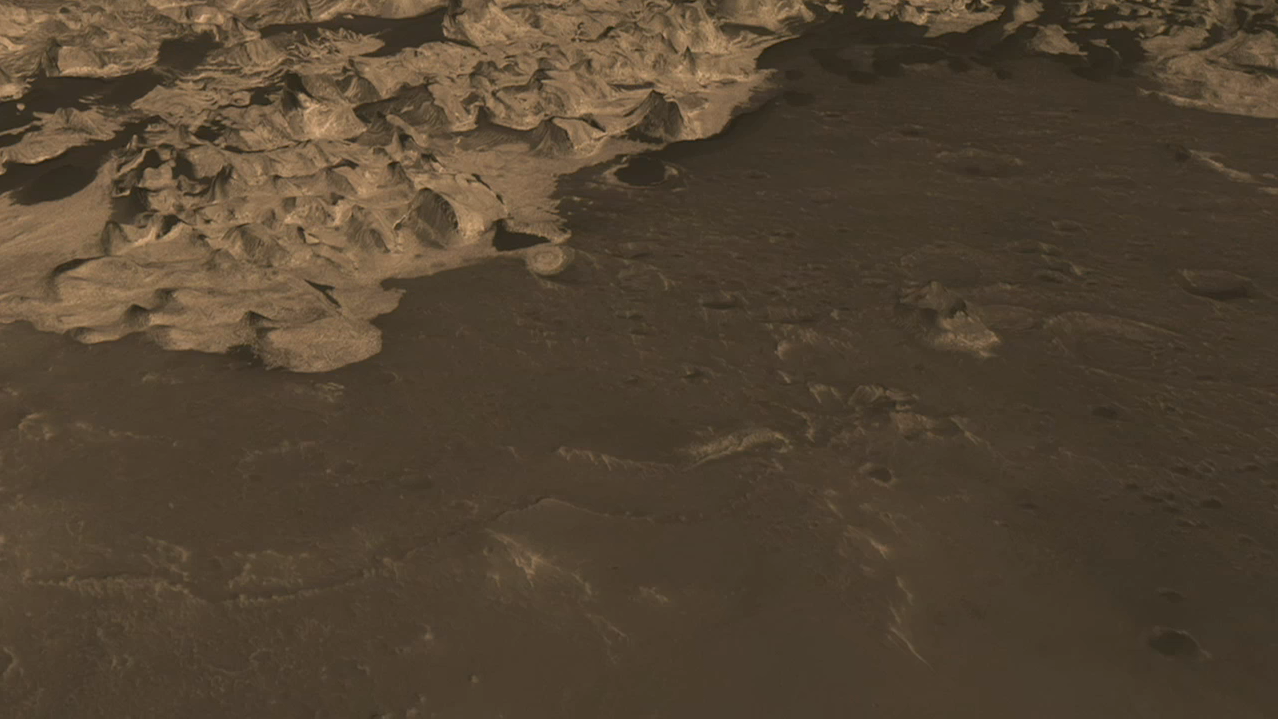

Flyover Animation of Becquerel Crater on Mars

View the Movie

This simulated flyover shows rhythmic layers of sedimentary rock inside Becquerel crater on Mars. The animation uses three-dimensional modeling based on a stereo pair of images from the High Resolution Imaging Science Experiment (HiRISE) on NASA’s Mars Reconnaissance Orbiter.

NASA’s Jet Propulsion Laboratory, a division of the California Institute of Technology in Pasadena, manages the Mars Reconnaissance Orbiter for NASA’s Science Mission Directorate, Washington. Lockheed Martin Space Systems, Denver, is the prime contractor for the project and built the spacecraft. The High Resolution Imaging Science Experiment is operated by the University of Arizona, Tucson, and the instrument was built by Ball Aerospace & Technologies Corp., Boulder, Colo.

Credit: NASA/JPL-Caltech/University of Arizona/Solar System Visualization Team